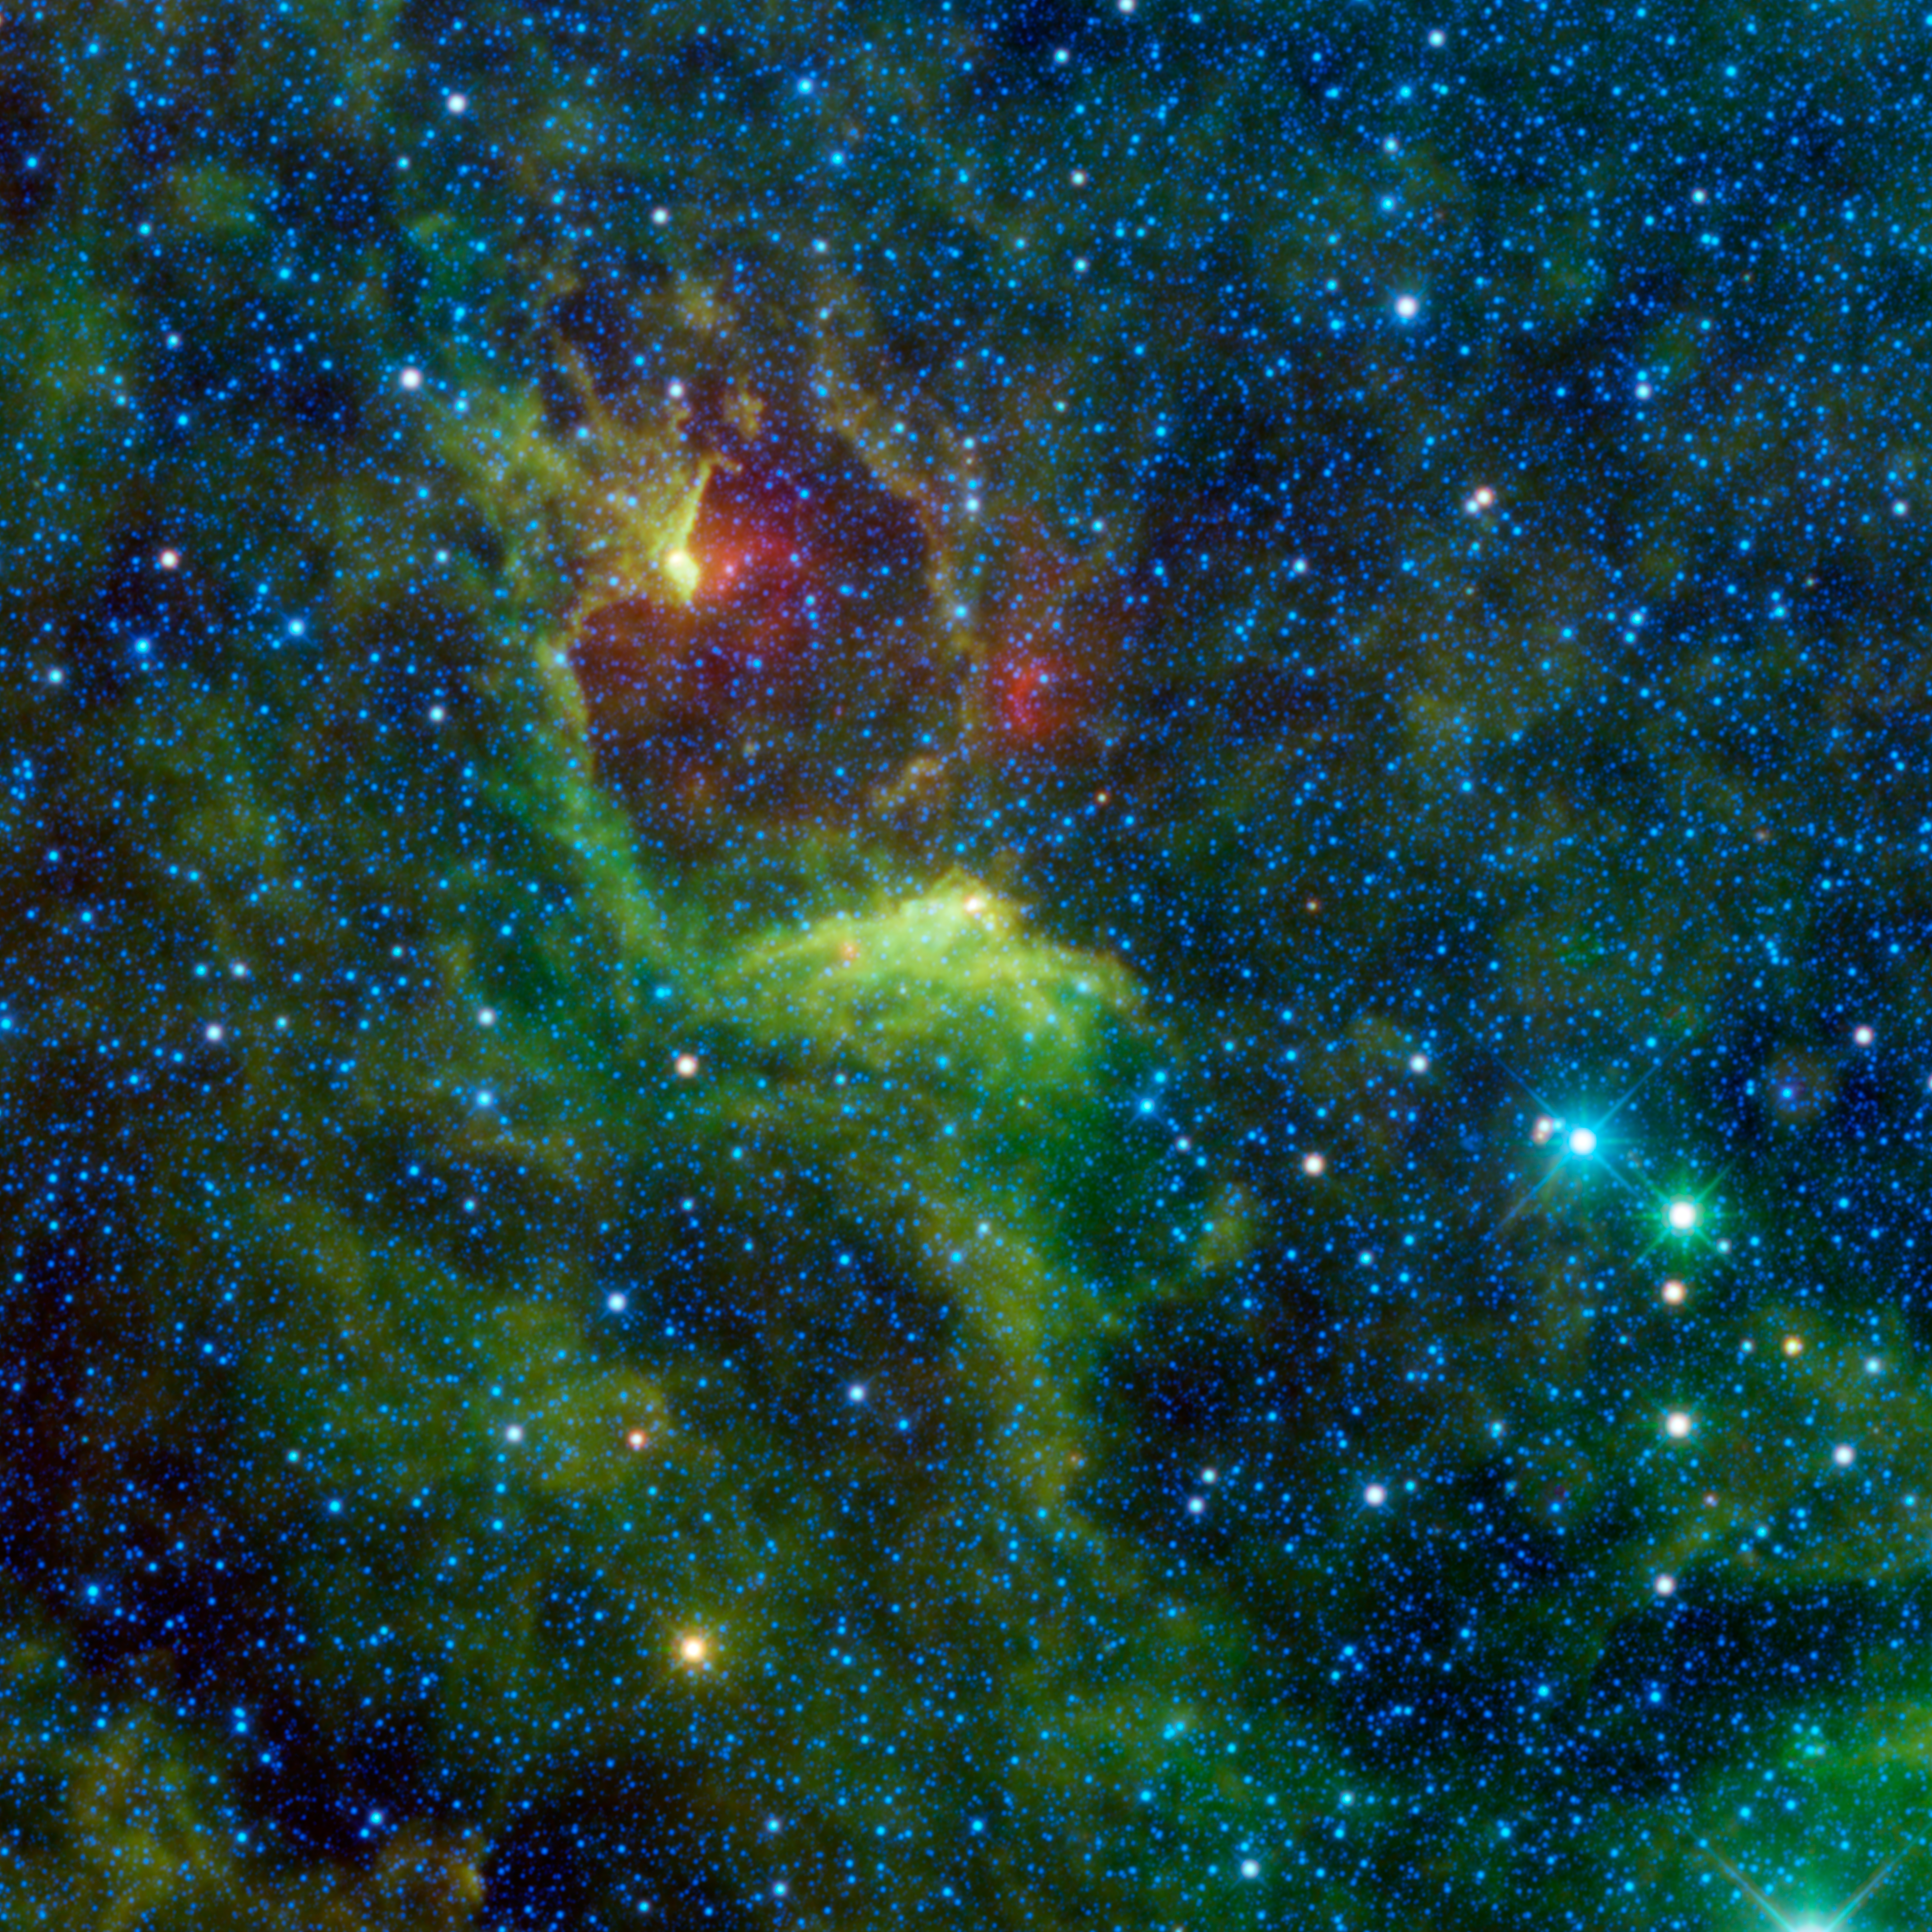

Dark Reflections in the Southern Cross

NASA’s Wide-field Infrared Survey Explorer, or WISE, captured this colorful image of the reflection nebula IRAS 12116-6001. This cloud of interstellar dust cannot be seen directly in visible light, but WISE’s detectors observed the nebula at infrared wavelengths.

In images of reflection nebulae taken with visible light, clouds of dust reflect the light of nearby stars. The dust is warmed to relatively cool temperatures by the starlight and glows with infrared light, which WISE can detect. Reflection nebulae are of interest to astronomers because they are often the sites of new star formation.

The bright blue star on the right side of the image is the variable star Epsilon Crucis. In the Bayer system of stellar nomenclature, stars are given names based on their relative brightness within a constellation. The Greek alphabet is used to designate the star’s apparent brightness compared to other stars in the same constellation. “Alpha” is the brightest star in the constellation, “beta” the second brightest, and so on. In this case, “epsilon” is the fifth letter of the Greek alphabet, so Epsilon Crucis is the fifth brightest star in the constellation Crux.

Crux is a well-known constellation that can be easily seen by observers in the Southern Hemisphere and from low northern latitudes. Also known as the Southern Cross, Crux is featured in many country’s flags, including Australia, Brazil and New Zealand (although New Zealand’s flag does not include Epsilon Crucis).

The colors used in this image represent specific wavelengths of infrared light. The blue color of Epsilon Crucis represents light emitted at 3.4 and 4.6 microns. The green-colored star seen beside Epsilon Crucis is emitting light at 12 microns. This star is IRAS 12194-6007, a carbon star that is near the end of its lifecycle. Since the infrared wavelengths emitted by this star are longer than those from Epsilon Crucis, it is cooler. The green and red colors seen in the reflection nebula represent 12- and 22-micron light coming from the nebula’s dust grains warmed by nearby stars.

JPL manages the Wide-field Infrared Survey Explorer for NASA’s Science Mission Directorate, Washington. The principal investigator, Edward Wright, is at UCLA. The mission was competitively selected under NASA’s Explorers Program managed by the Goddard Space Flight Center, Greenbelt, Md. The science instrument was built by the Space Dynamics Laboratory, Logan, Utah, and the spacecraft was built by Ball Aerospace & Technologies Corp., Boulder, Colo. Science operations and data processing take place at the Infrared Processing and Analysis Center at the California Institute of Technology in Pasadena. Caltech manages JPL for NASA.

Credit: NASA/JPL-Caltech/UCLA